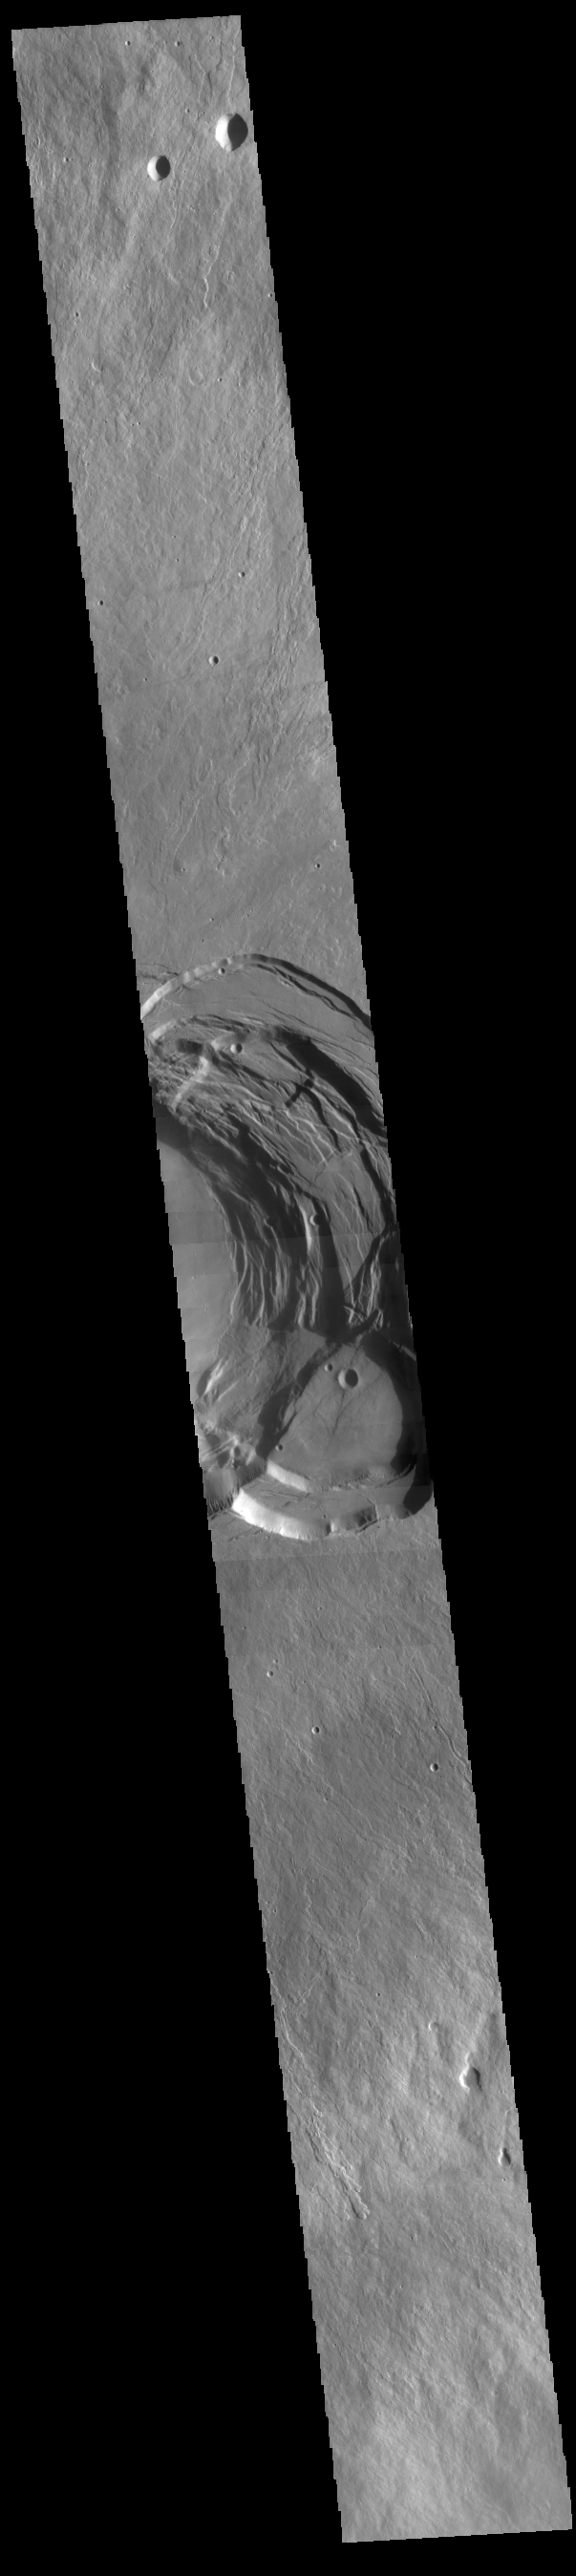

Ascraeus Mons

Today’s VIS image shows the summit of Ascraeus Mons. Ascraeus Mons is the northernmost of the three aligned Tharsis volcanoes.

Credit: NASA/JPL-Caltech/ASU